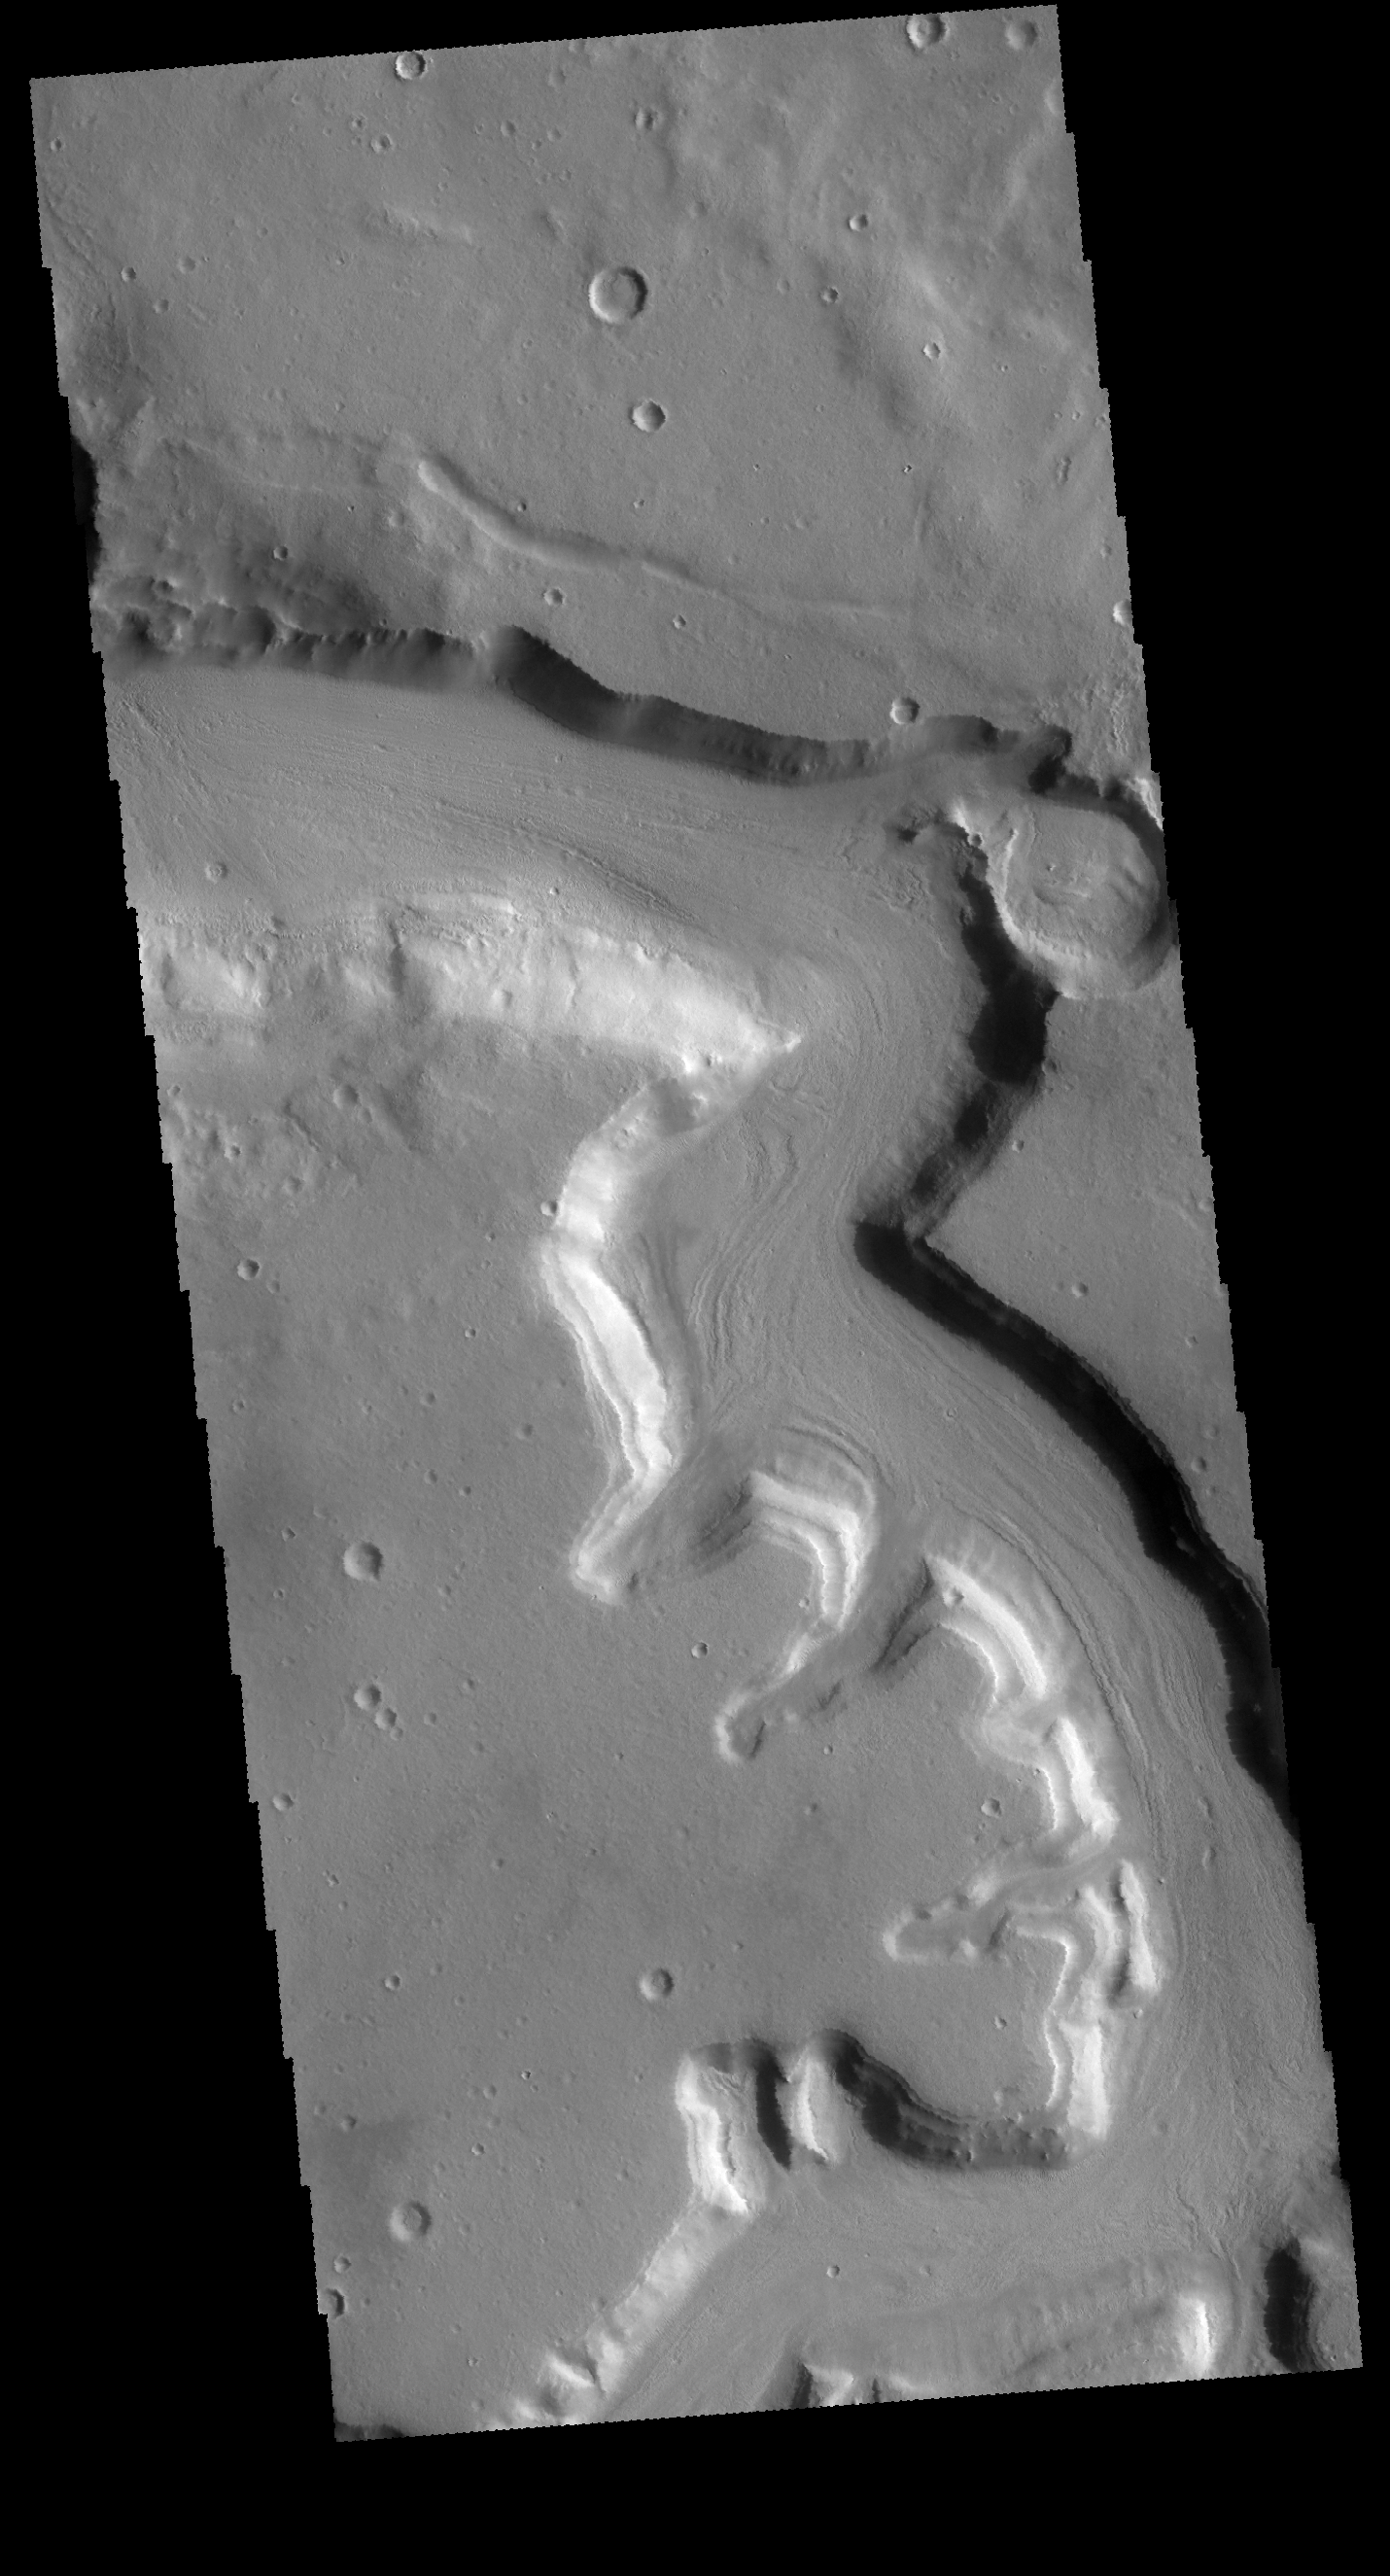

Mamers Valles

This VIS image shows a portion of Mamers Valles. Mamers Valles is a large and complex channel system on the northern margin of Arabia Terra.

Credit: NASA/JPL-Caltech/ASU